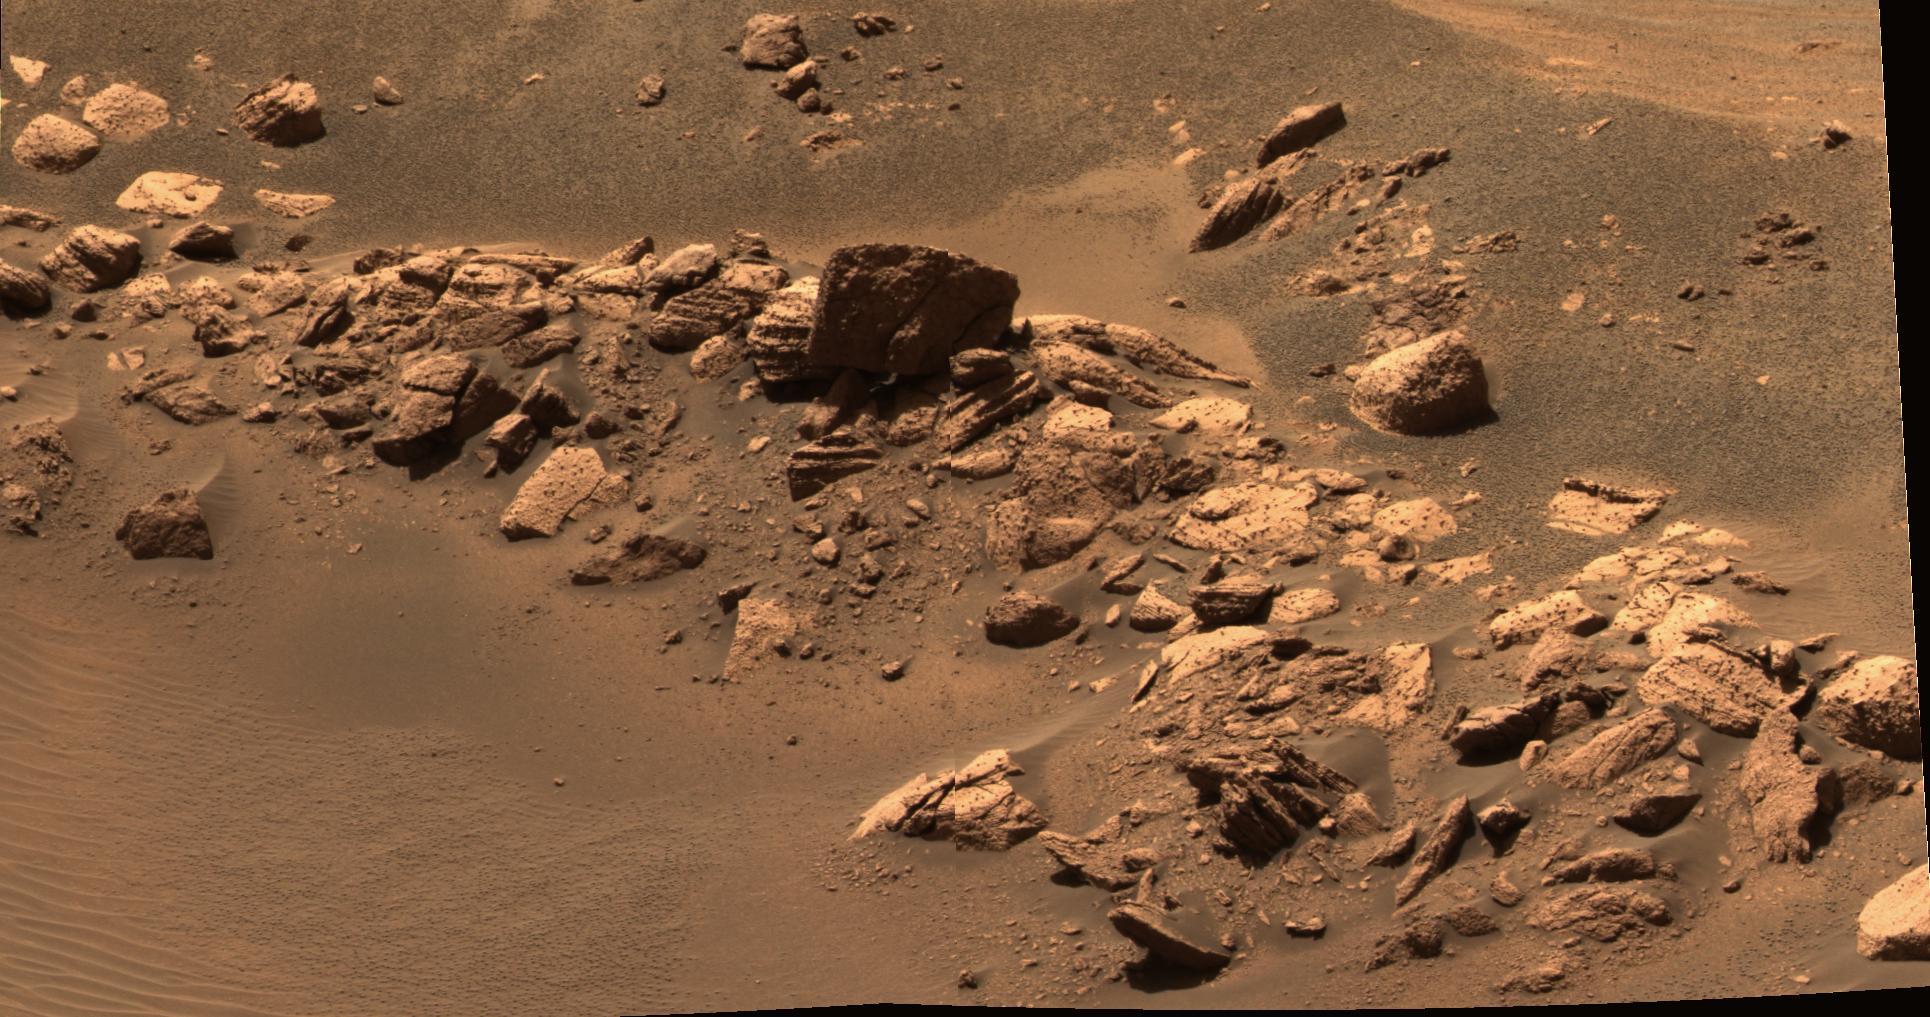

‘Hamersley’ : Not Quite Like ‘Eagle Crater’

This approximate true-color image mosaic from the panoramic camera on the Mars Exploration Rover Opportunity shows the target nicknamed “Hamersley” within “Fram Crater.” The nature of the outcrop material seen in this location is visibly disrupted. Some areas also have layering that may be distinctive from what scientists saw previously in “Eagle Crater.” Opportunity is traveling toward a large crater dubbed “Endurance.” It may return to Fram for further analysis of its rocks and soils if time permits. The images in this mosaic were taken on sol 87 with the panoramic camera’s 480-, 530- and 600-nanometer filters.

Credit: NASA/JPL/Cornell